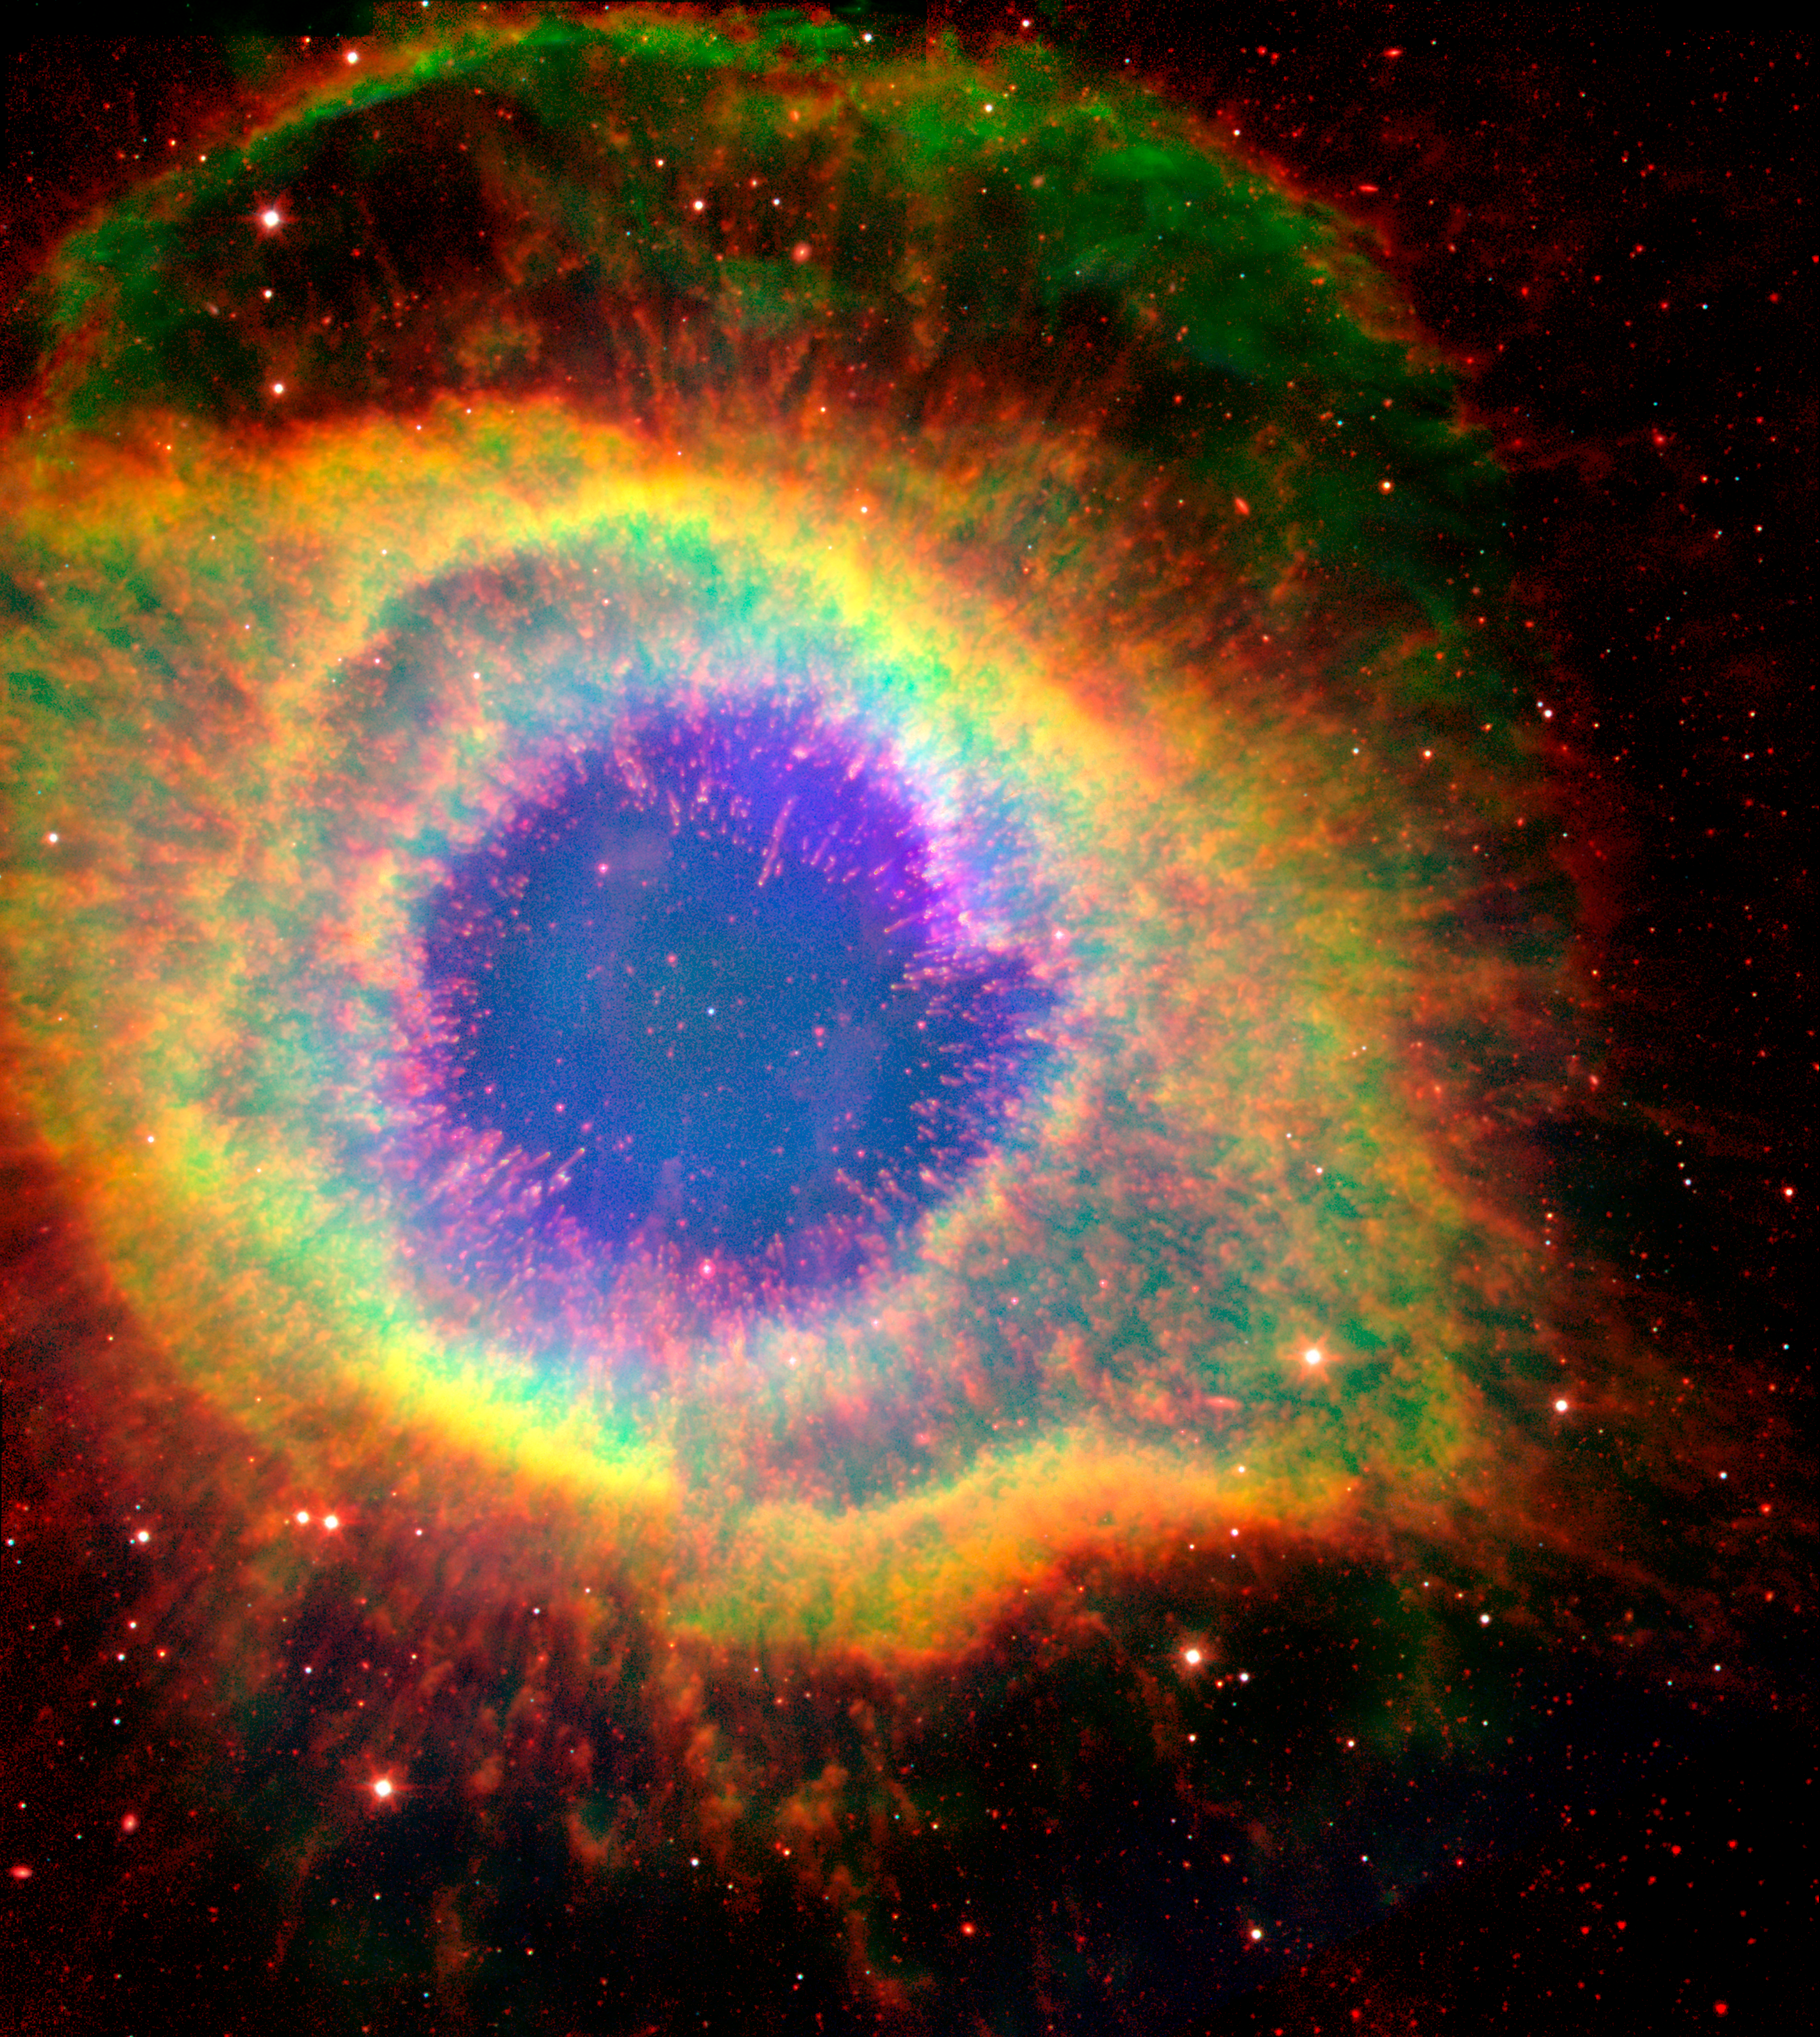

Spitzer and Hubble View of the Helix Nebula

Six hundred and fifty light-years away in the constellation Aquarius, a dead star about the size of Earth, is refusing to fade away peacefully. In death, it is spewing out massive amounts of hot gas and intense ultraviolet radiation, creating a spectacular object called a "planetary nebula."

In this false-color image, NASA's Hubble and Spitzer Space Telescopes have teamed up to capture the complex structure of the object, called the Helix nebula, in unprecedented detail. The composite picture is made up of visible data from Hubble and infrared data from Spitzer.

The dead star, called a white dwarf, can be seen at the center of the image as a white dot. All of the colorful gaseous material seen in the image was once part of the central star, but was lost in the death throes of the star on its way to becoming a white dwarf. The intense ultraviolet radiation being released by the white dwarf is heating and destabilizing the molecules in its surrounding environment, starting from the inside out.

Like an electric stovetop slowly heating up from the center first, the hottest and most unstable gas molecules can be seen at the center of the nebula as wisps of blue. The transition to more stable and cooler molecules is clearly depicted as the color of the gas changes from very hot (blue) to hot (yellow) and warm (red).

A striking feature of the Helix, first revealed by ground-based images, is its collection of thousands of filamentary structures, or strands of gas. In this image the filaments can be seen under the transparent blue gas as red lines radiating out from the center. Astronomers believe that the molecules in these filaments are able to stay cooler and more stable because dense clumps of materials are shielding them from ultraviolet radiation.

This image is a composite showing ionized H-alpha (green) and O III (blue) gases from the Hubble Space Telescope, and molecular hydrogen (red) from Spitzer observations at 4.5 and 8.0 microns.

Credit: NASA/JPL-Caltech/ESA/J. Hora (Harvard-Smithsonian CfA), C.R. O'Dell (Vanderbilt University)